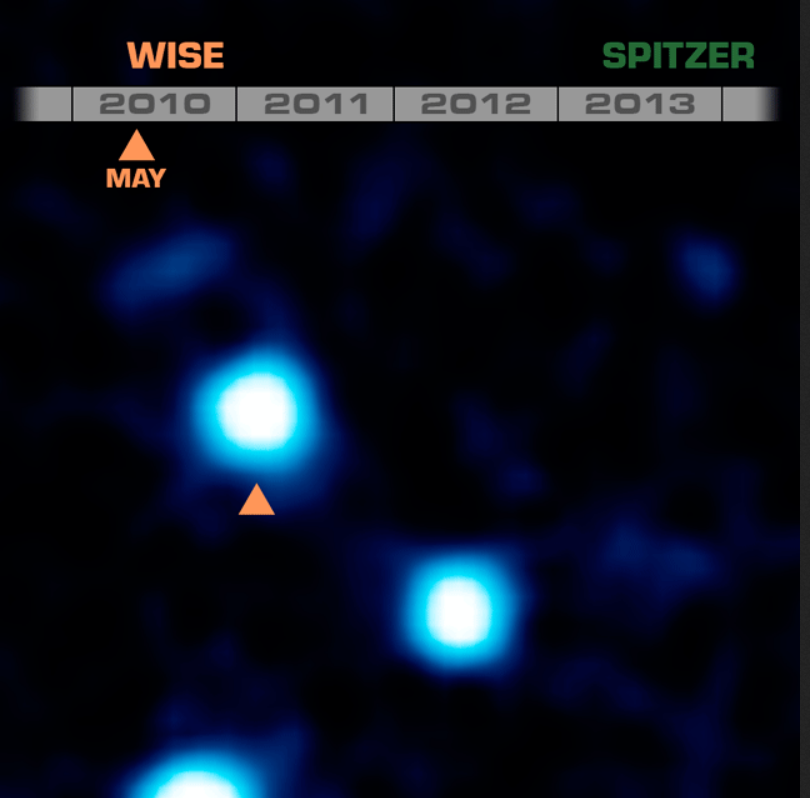

Cold and Quick: a Fast-Moving Brown Dwarf

This animation shows the coldest brown dwarf yet seen, and the fourth closest system to our sun. Called WISE J085510.83-071442.5, this dim object was discovered through its rapid motion across the sky. It was first seen in two infrared images taken six months apart in 2010 by NASA’s Wide-field Infrared Survey Explorer, or WISE (see orange triangles). Two additional images of the object were taken with NASA’s Spitzer Space Telescope in 2013 and 2014 (green triangles). All four images were used to measure the distance to the object — 7.2 light-years — using the parallax effect.

The Spitzer data were used to show that the body is as cold as the North Pole (or between minus 54 and 9 degrees Fahrenheit, which is minus 48 to minus 13 degrees Celsius).

Credit: NASA/JPL-Caltech/Penn State University